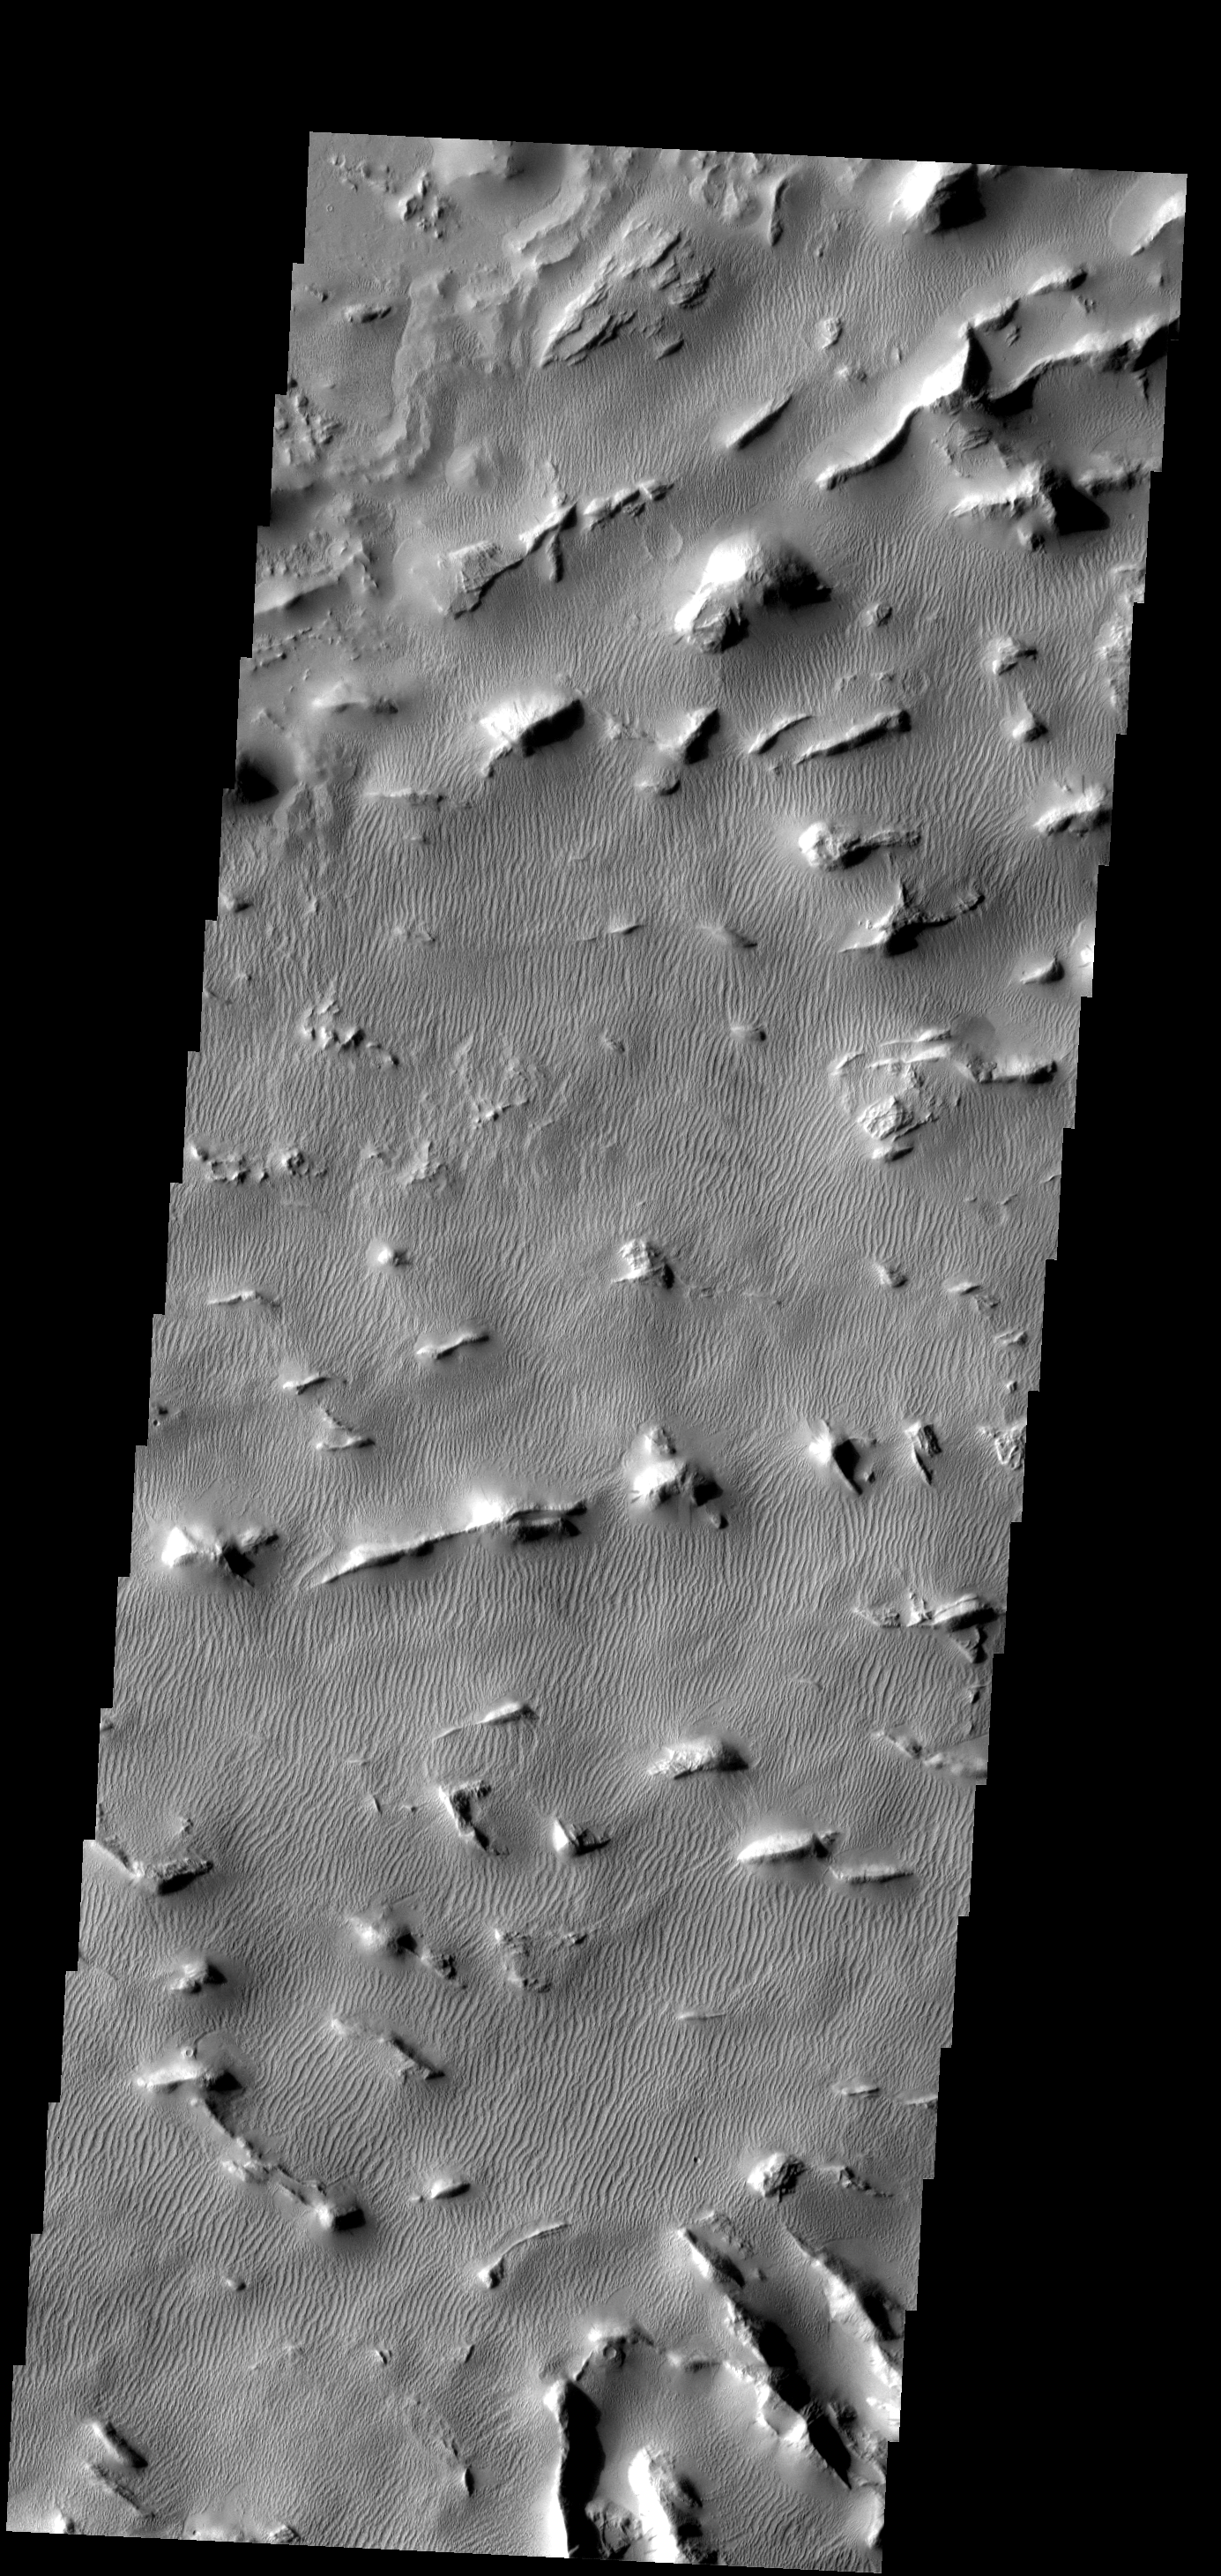

Gigas Sulci

This region of sulci (ridges and valleys) is covered by old sand dunes.

Image information: VIS instrument. Latitude 9.5N, Longitude 230.2E. 18 meter/pixel resolution.

Please see the THEMIS Data Citation Note for details on crediting THEMIS images.

Note: this THEMIS visual image has not been radiometrically nor geometrically calibrated for this preliminary release. An empirical correction has been performed to remove instrumental effects. A linear shift has been applied in the cross-track and down-track direction to approximate spacecraft and planetary motion. Fully calibrated and geometrically projected images will be released through the Planetary Data System in accordance with Project policies at a later time.

NASA’s Jet Propulsion Laboratory manages the 2001 Mars Odyssey mission for NASA’s Office of Space Science, Washington, D.C. The Thermal Emission Imaging System (THEMIS) was developed by Arizona State University, Tempe, in collaboration with Raytheon Santa Barbara Remote Sensing. The THEMIS investigation is led by Dr. Philip Christensen at Arizona State University. Lockheed Martin Astronautics, Denver, is the prime contractor for the Odyssey project, and developed and built the orbiter. Mission operations are conducted jointly from Lockheed Martin and from JPL, a division of the California Institute of Technology in Pasadena.

Credit: NASA/JPL/ASU